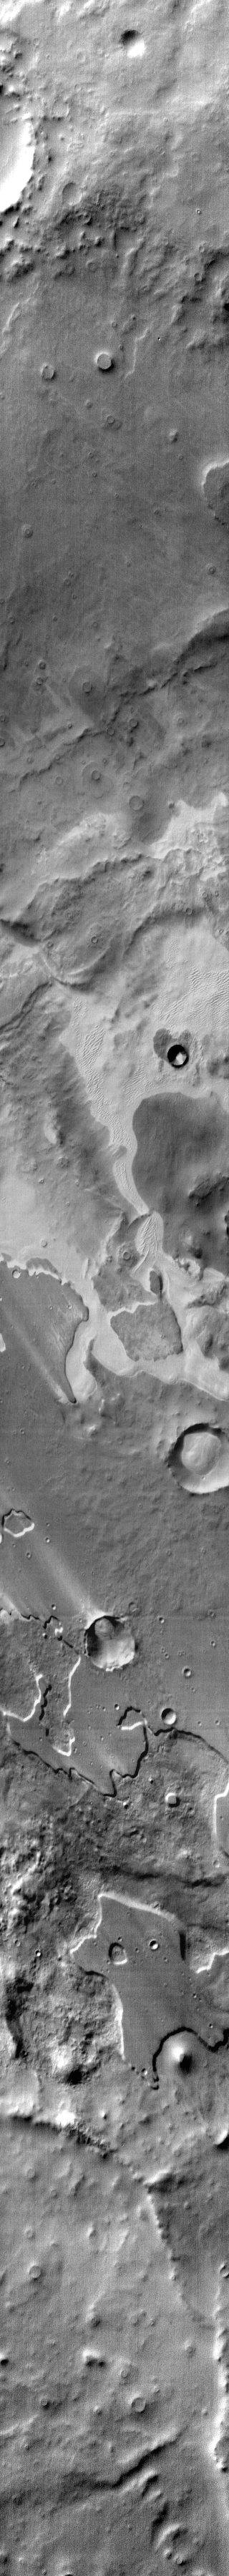

Pityusa Patera Dunes

The daytime IR image of Pityusa Patera shows sandy material trapped in depressions and blown into dune forms.

Image information: IR instrument. Latitude -66.4N, Longitude 36.7E. 110 meter/pixel resolution.

Please see the THEMIS Data Citation Note for details on crediting THEMIS images.

Note: this THEMIS visual image has not been radiometrically nor geometrically calibrated for this preliminary release. An empirical correction has been performed to remove instrumental effects. A linear shift has been applied in the cross-track and down-track direction to approximate spacecraft and planetary motion. Fully calibrated and geometrically projected images will be released through the Planetary Data System in accordance with Project policies at a later time.

NASA’s Jet Propulsion Laboratory manages the 2001 Mars Odyssey mission for NASA’s Office of Space Science, Washington, D.C. The Thermal Emission Imaging System (THEMIS) was developed by Arizona State University, Tempe, in collaboration with Raytheon Santa Barbara Remote Sensing. The THEMIS investigation is led by Dr. Philip Christensen at Arizona State University. Lockheed Martin Astronautics, Denver, is the prime contractor for the Odyssey project, and developed and built the orbiter. Mission operations are conducted jointly from Lockheed Martin and from JPL, a division of the California Institute of Technology in Pasadena.

Credit: NASA/JPL/ASU